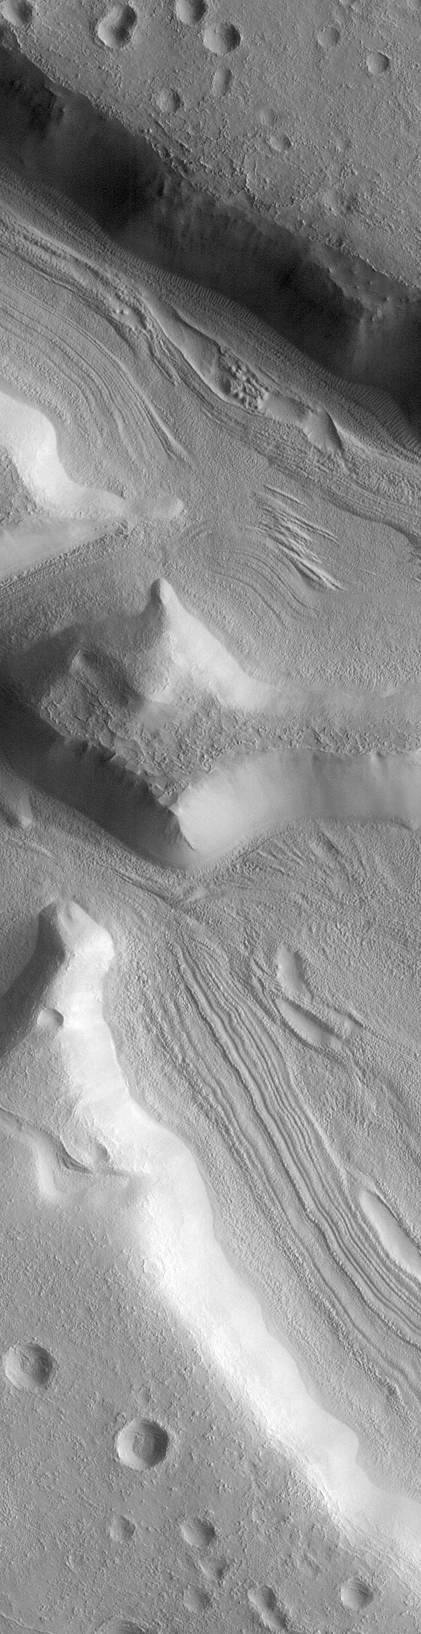

Mars Fretted Terrain: Lineated Valley Fill

The topography of Mars is grossly divided into two zones: low, uncratered plains that cover most of the northern hemisphere of Mars, and high-standing, heavily cratered areas that cover the southern and part of the northern hemisphere. Between these two zones is a third, characterized by a complicated mix of cliffs, mesas, buttes, straight-walled and sinuous canyons. This zone is known as the “fretted terrain” and is most common in northern Arabia, between latitudes 30°N and 50°N and longitudes 270°W and 360°W. The terrain in this zone appears as if something has destroyed the cratered terrain, leaving behind the lower plains. The processes that shape this terrain have puzzled Mars scientists since the region was discovered in Mariner 9 images of the early 1970s.

Steep-walled valleys with lineations–ridges and grooves–on their floors are common in the fretted terrain. The material comprising these valley floors is called lineated valley fill. In some of the best images taken by the Viking Orbiters in the late 1970s, some of the valley fill appeared to resemble alpine glaciers like those seen on Earth. Given this superficial similarity, some scientists assumed that the lineations on these valley floors might have formed by flow of ice in (and perhaps through) these canyons and valleys.

The Mars Global Surveyor (MGS) Mars Orbiter Camera (MOC) took a variety of pictures of the martian fretted terrain, particularly during the months of April through September of 1998. MOC image 46704 (above) was taken on August 2, 1998. It shows a very high resolution view of lineated valley fill on the floors of some straight, narrow canyons named the Coloe Fossae. The image reveals that the canyon walls are very smooth and generally featureless. The canyon floors display a complex set of ridges and grooves that are generally parallel to the cliffs, but in some places these are partly buried by a smooth-surfaced material. The general impression is that the ridges and grooves on the valley floors represent material that has been shed from the smooth canyon walls and was subsequently modified by wind. It is not clear whether any of this material is moving or flowing as it would in an ice-rich deposit (e.g., a glacier).

The picture shown is a subframe of MOC image 46703. The scene is 5.5 km by 21.5 km (3.4 miles by 13.4 miles). The image as presented here has a resolution of about 13.2 meters (43 feet) per pixel. The subframe is centered at 34.4°N latitude and 302.0°W longitude. (CLICK HERE for a context image). North is approximately up, illumination is from the right.

Malin Space Science Systems and the California Institute of Technology built the MOC using spare hardware from the Mars Observer mission. MSSS operates the camera from its facilities in San Diego, CA. The Jet Propulsion Laboratory’s Mars Surveyor Operations Project operates the Mars Global Surveyor spacecraft with its industrial partner, Lockheed Martin Astronautics, from facilities in Pasadena, CA and Denver, CO.

Credit: NASA/JPL/Malin Space Science Systems